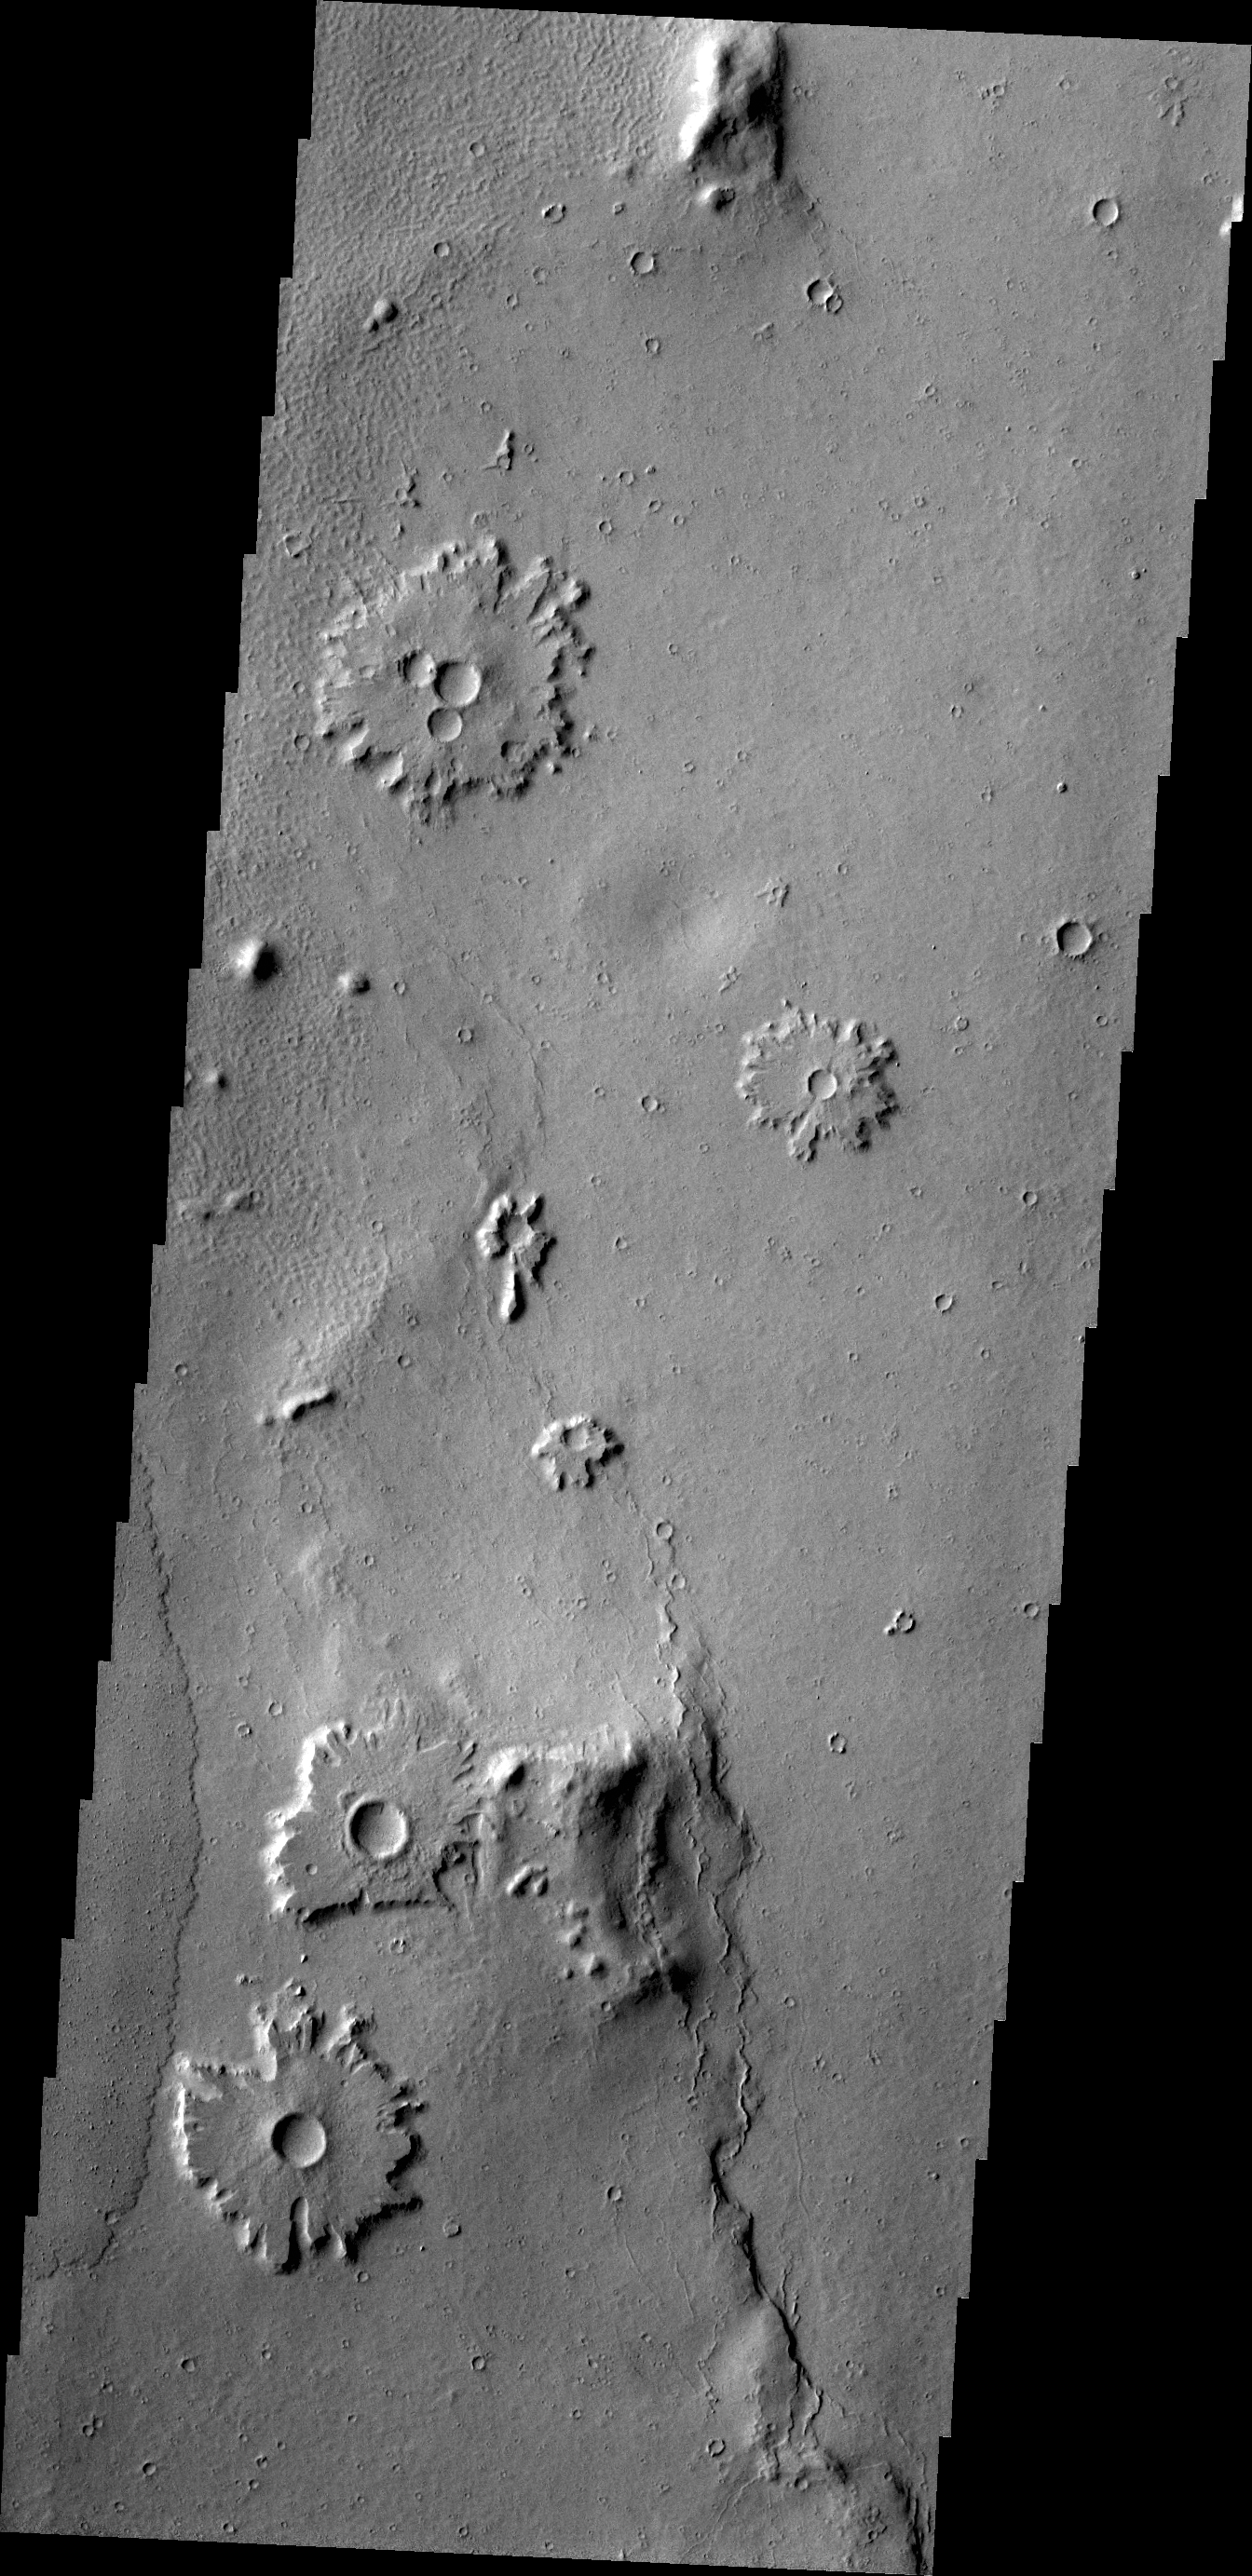

Crater Ejecta

The craters in this image are located in a region of prolonged wind action. The ejecta of the craters is more resistant to the wind than the materials around it, leaving the ejecta as a “platform” around each crater.

Credit: NASA/JPL/ASU